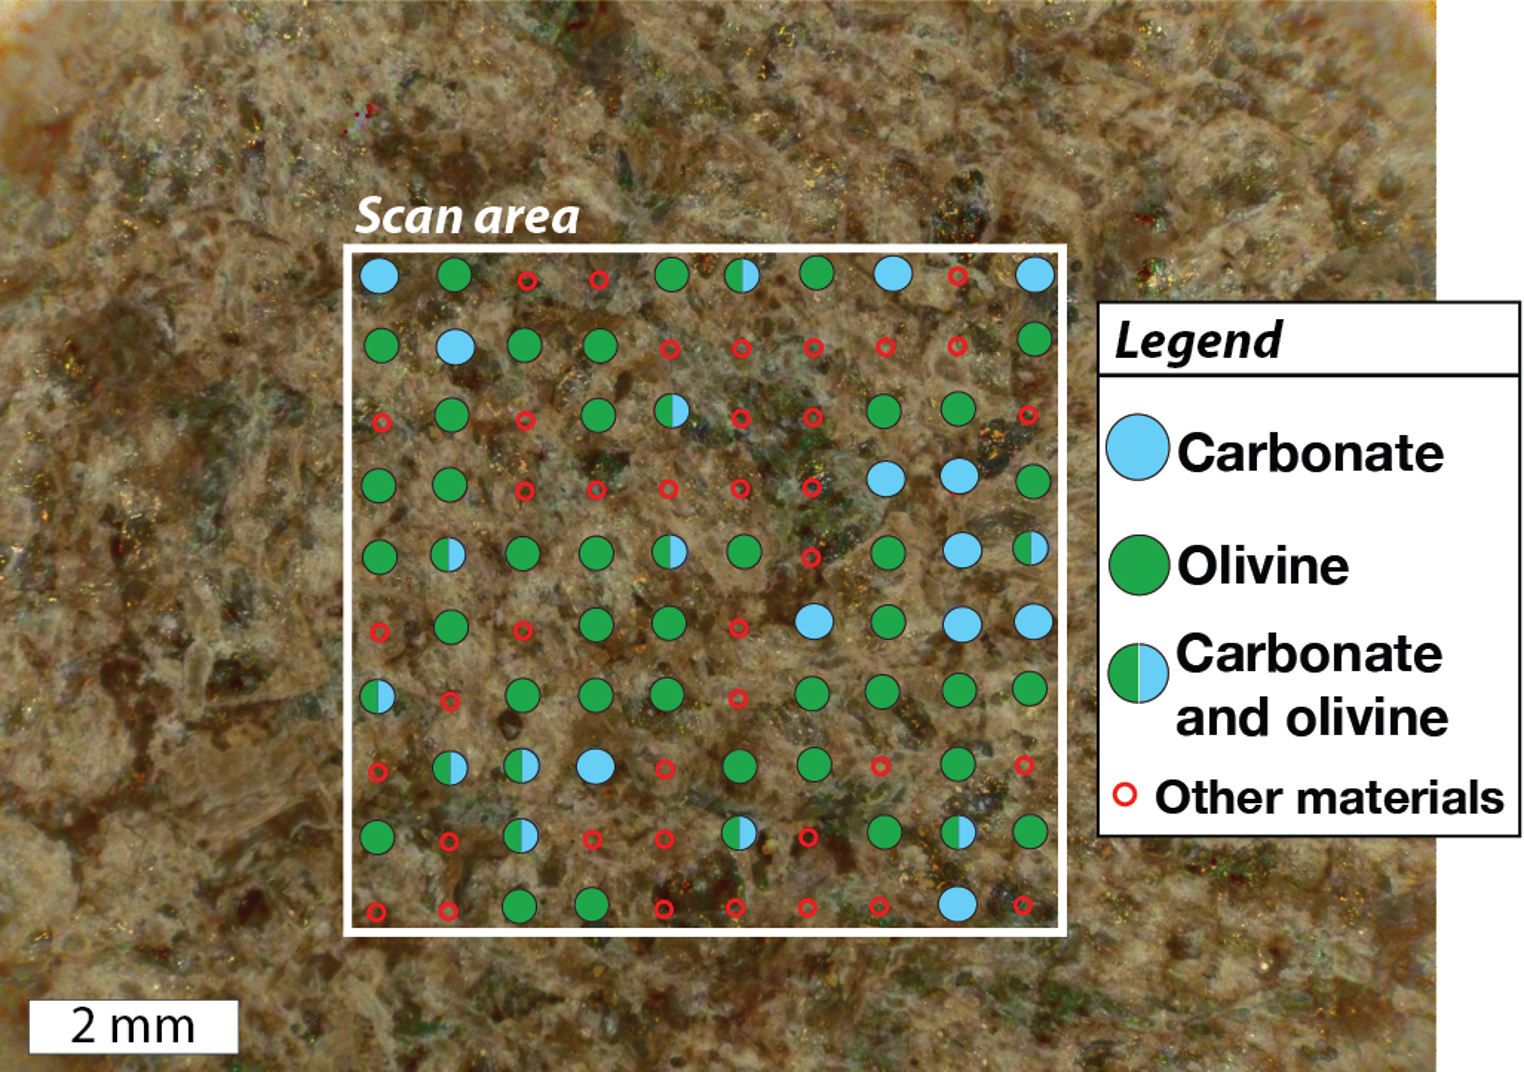

SHERLOC’s View of Garde

This annotated image shows a rock target called “Garde” as analyzed by SHERLOC (Scanning Habitable Environments with Raman & Luminescence for Organics & Chemicals), one of the instruments on the end of the robotic arm aboard NASA’s Perseverance Mars rover. This data was taken on Sept. 18, 2021, the 207th Martian day, or sol, of the mission.

SHERLOC detected a combination of olivine and carbonate minerals in the rock target, which is located in the geological unit known as “Séítah” of Mars’ Jezero Crater. The olivine minerals represent part of an igneous rock, while the carbonate minerals precipitated from liquid water that interacted with the igneous rock. On Earth, this would be evidence of a geological process known as carbonation, and it proves that liquid water interacted with, or aqueously altered, the igneous rocks within Séítah.

A key objective for Perseverance’s mission on Mars is astrobiology, including the search for signs of ancient microbial life. The rover will characterize the planet’s geology and past climate, pave the way for human exploration of the Red Planet, and be the first mission to collect and cache Martian rock and regolith (broken rock and dust).

Subsequent NASA missions, in cooperation with ESA (European Space Agency), would send spacecraft to Mars to collect these sealed samples from the surface and return them to Earth for in-depth analysis.

The Mars 2020 Perseverance mission is part of NASA’s Moon to Mars exploration approach, which includes Artemis missions to the Moon that will help prepare for human exploration of the Red Planet.

JPL, which is managed for NASA by Caltech in Pasadena, California, built and manages operations of the Perseverance rover.

Credit: NASA/JPL-Caltech/MSSS/LANL/PhotonSys